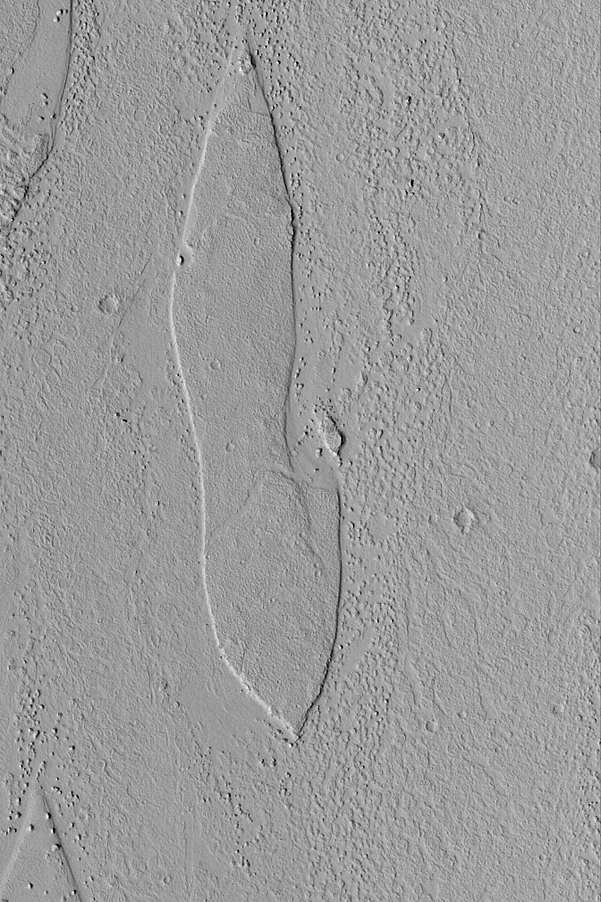

Streamlined Island

MGS MOC Release No. MOC2-514, 15 October 2003

This Mars Global Surveyor (MGS) Mars Orbiter Camera (MOC) picture shows a streamlined island in Marte Vallis, a large outflow channel system that crosses the 180°W meridian between the Elysium and Amazonis regions of Mars. The flow patterns on the floor of Marte Vallis might be the remains of lava flows or mud flows. Marte is the Spanish word for Mars. Most of the largest valleys on the red planet are named for “Mars” in various languages. This island is located near 21.8°N, 175.3°W. The picture covers an area 3 km (1.9 mi) wide and is illuminated by sunlight from the lower left.

Credit: NASA/JPL/Malin Space Science Systems